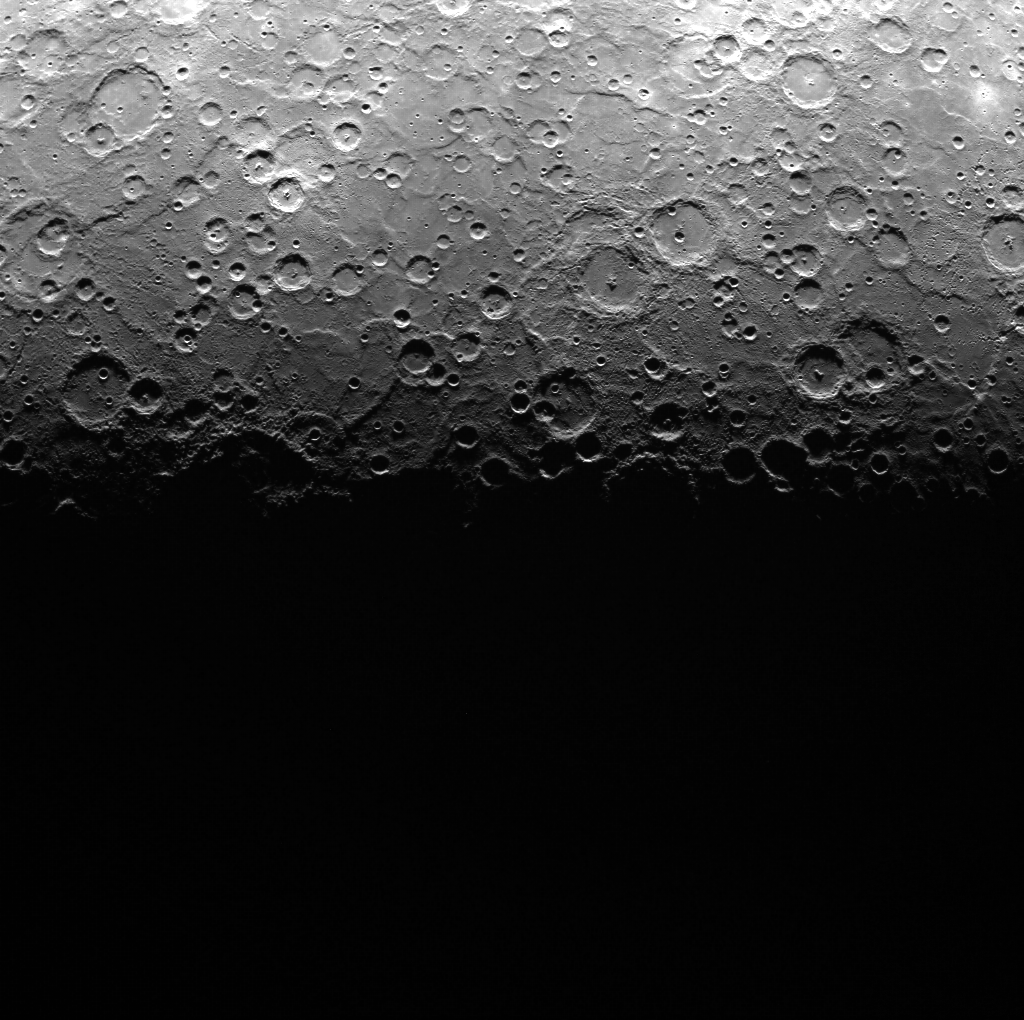

WAC’s Changing Footprint

The surface footprint of MESSENGER’s Wide Angle Camera (WAC) changes markedly as the spacecraft moves along its highly elliptical orbit. Here we see an image that includes Mercury’s south pole and terminator, viewed from an altitude of ~10,240 km (6363 miles). Approximately half of this image includes portions of Mercury’s surface that are not illuminated by the Sun. Compare the extent of this image to those taken from altitudes of ~450 km (280 miles) and ~14,895 km (9255 miles).

On March 17, 2011 (March 18, 2011, UTC), MESSENGER became the first spacecraft ever to orbit the planet Mercury. The mission is currently in its commissioning phase, during which spacecraft and instrument performance are verified through a series of specially designed checkout activities. In the course of the one-year primary mission, the spacecraft’s seven scientific instruments and radio science investigation will unravel the history and evolution of the Solar System’s innermost planet. Visit the Why Mercury? section of this website to learn more about the science questions that the MESSENGER mission has set out to answer.

Date acquired: March 31, 2011
Image Mission Elapsed Time (MET): 210035203
Image ID: 71446
Instrument: Wide Angle Camera (WAC) of the Mercury Dual Imaging System (MDIS)
WAC filter: 7 (748 nanometers)
Center Latitude: -83.17°
Center Longitude: 250.9° E
Resolution: 1833 meters/pixel
Scale: The center of this image is about 1970 km (1225 miles) across.

These images are from MESSENGER, a NASA Discovery mission to conduct the first orbital study of the innermost planet, Mercury. For information regarding the use of images, see the MESSENGER image use policy.

Credit: NASA/Johns Hopkins University Applied Physics Laboratory/Carnegie Institution of Washington